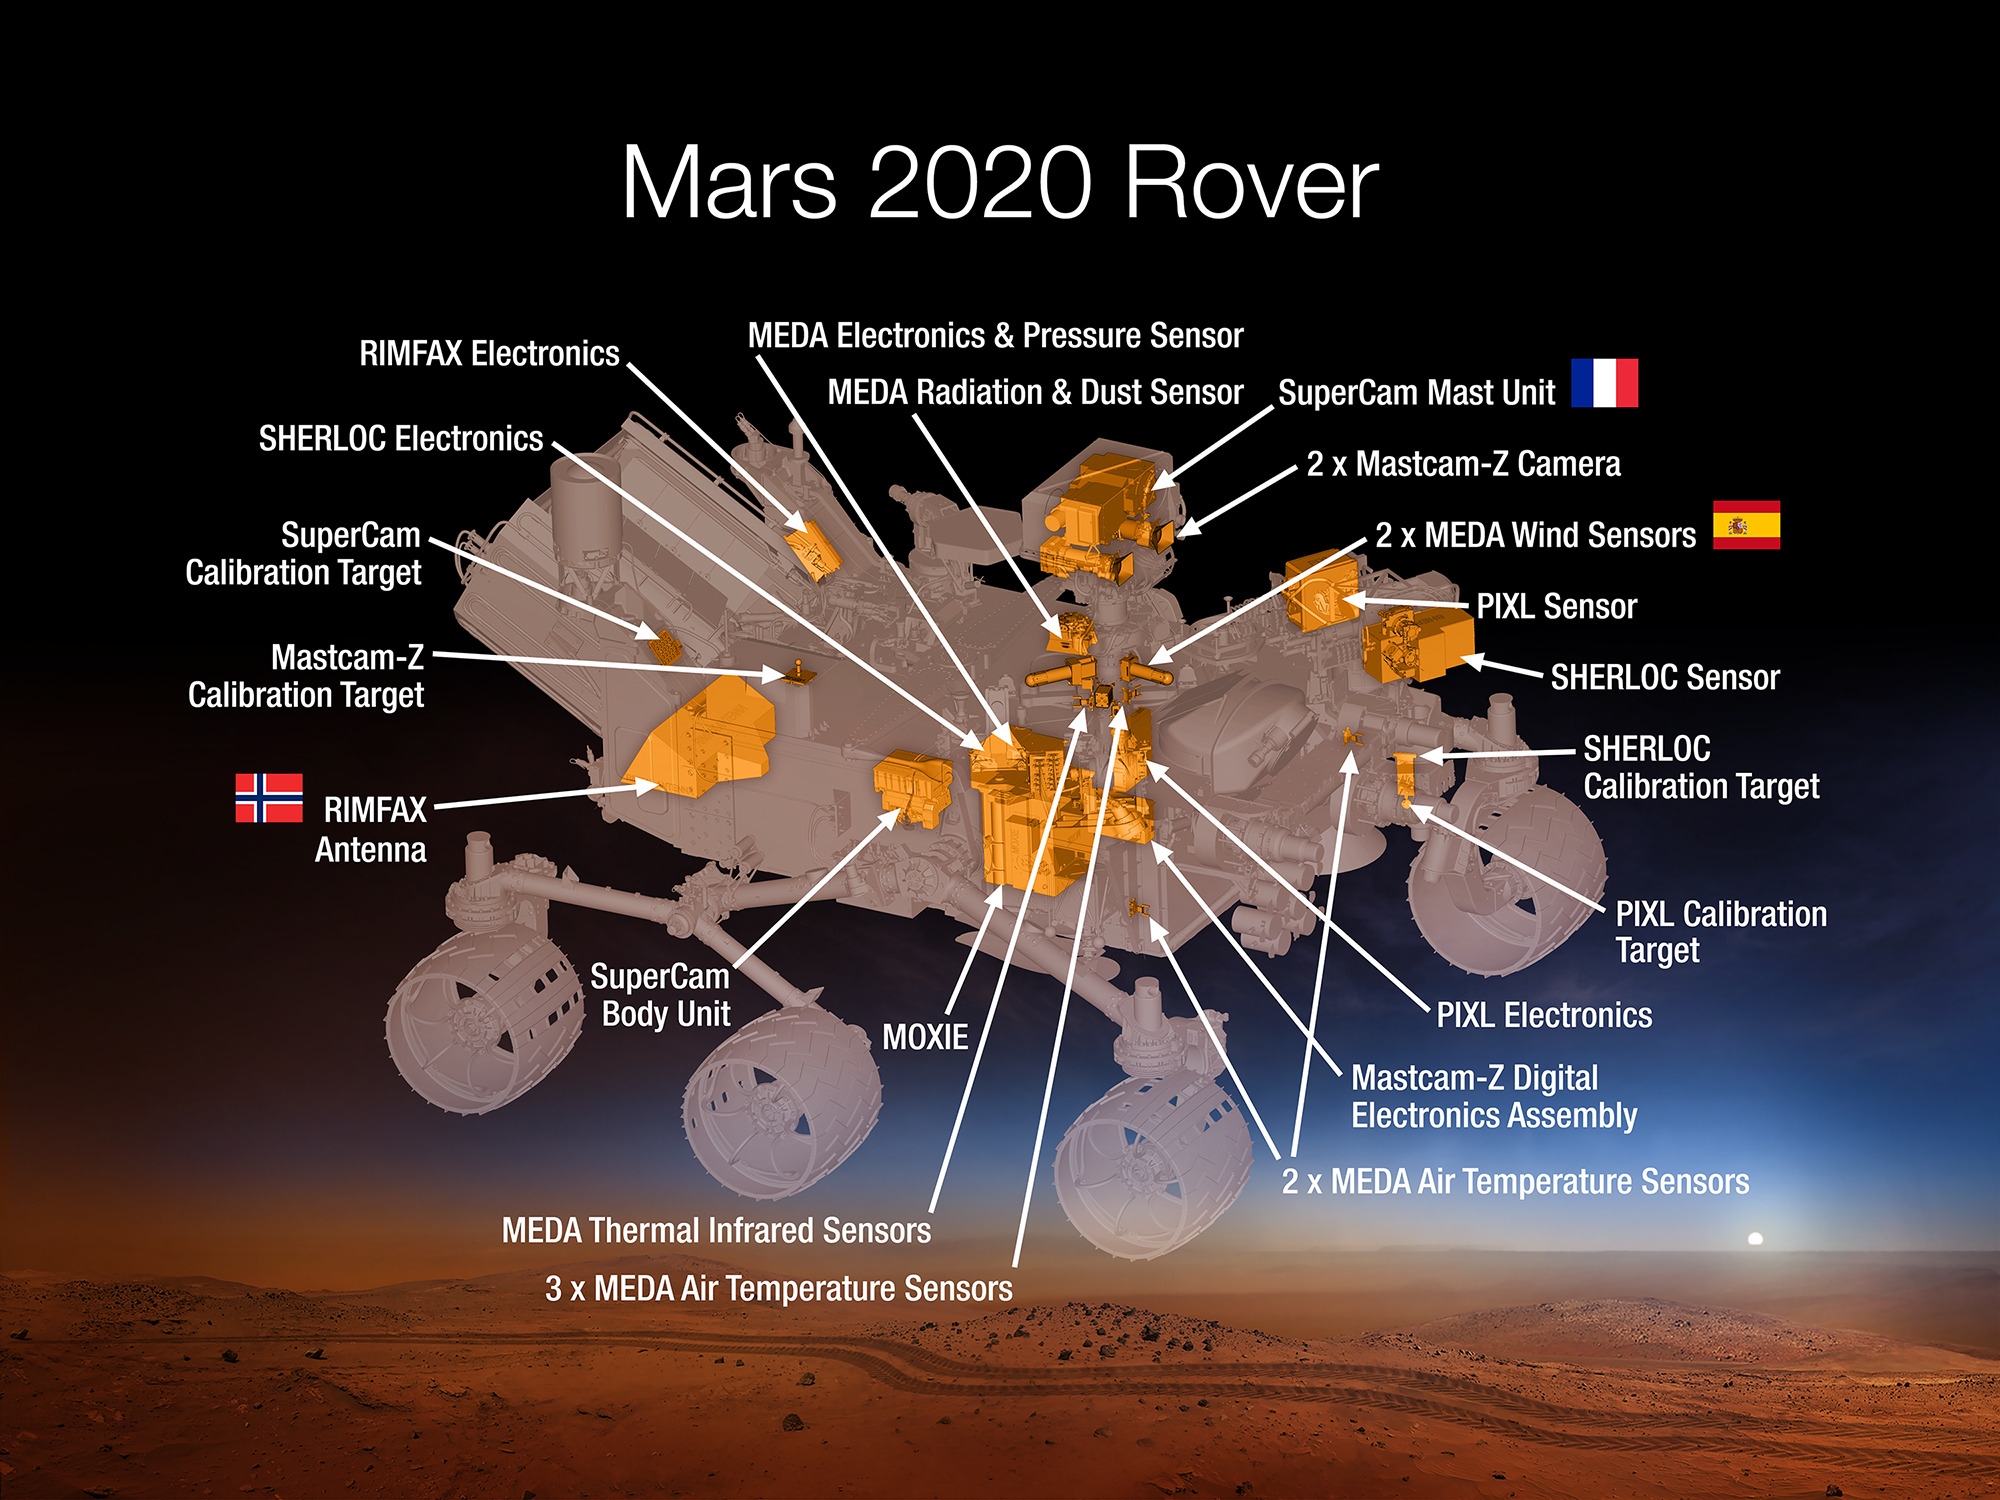

Science Instruments on NASA’s Mars 2020 Rover

This 2015 diagram shows components of the investigations payload for NASA’s Mars 2020 rover mission.

Mars 2020 will re-use the basic engineering of NASA’s Mars Science Laboratory to send a different rover to Mars, with new objectives and instruments, launching in 2020. The rover will carry seven instruments to conduct its science and exploration technology investigations. They are:

Mastcam-Z, an advanced camera system with panoramic and stereoscopic imaging capability and the ability to zoom. The instrument also will determine mineralogy of the Martian surface and assist with rover operations. The principal investigator is James Bell, Arizona State University in Tempe.

SuperCam, an instrument that can provide imaging, chemical composition analysis, and mineralogy. The instrument will also be able to detect the presence of organic compounds in rocks and regolith from a distance. The principal investigator is Roger Wiens, Los Alamos National Laboratory, Los Alamos, New Mexico. This instrument also has a significant contribution from the Centre National d’Etudes Spatiales, Institut de Recherche en Astrophysique et Planétologie (CNES/IRAP) France.

Planetary Instrument for X-ray Lithochemistry (PIXL), an X-ray fluorescence spectrometer that will also contain an imager with high resolution to determine the fine-scale elemental composition of Martian surface materials. PIXL will provide capabilities that permit more detailed detection and analysis of chemical elements than ever before. The principal investigator is Abigail Allwood, NASA’s Jet Propulsion Laboratory, Pasadena, California.

Scanning Habitable Environments with Raman & Luminescence for Organics and Chemicals (SHERLOC), a spectrometer that will provide fine-scale imaging and uses an ultraviolet (UV) laser to determine fine-scale mineralogy and detect organic compounds. SHERLOC will be the first UV Raman spectrometer to fly to the surface of Mars and will provide complementary measurements with other instruments in the payload. SHERLOC includes a high-resolution color camera for microscopic imaging of Mars’ surface. The principal investigator is Luther Beegle, JPL.

The Mars Oxygen ISRU Experiment (MOXIE), an exploration technology investigation that will produce oxygen from Martian atmospheric carbon dioxide. The principal investigator is Michael Hecht, Massachusetts Institute of Technology, Cambridge, Massachusetts.

Mars Environmental Dynamics Analyzer (MEDA), a set of sensors that will provide measurements of temperature, wind speed and direction, pressure, relative humidity and dust size and shape. The principal investigator is Jose Rodriguez-Manfredi, Centro de Astrobiologia, Instituto Nacional de Tecnica Aeroespacial, Spain.

The Radar Imager for Mars’ Subsurface Experiment (RIMFAX), a ground-penetrating radar that will provide centimeter-scale resolution of the geologic structure of the subsurface. The principal investigator is Svein-Erik Hamran, the Norwegian Defence Research Establishment, Norway.

NASA’s Jet Propulsion Laboratory, a division of the California Institute of Technology, Pasadena, manages NASA’s Mars Exploration Program for the NASA Science Mission Directorate, Washington.

Credit: NASA/JPL-Caltech